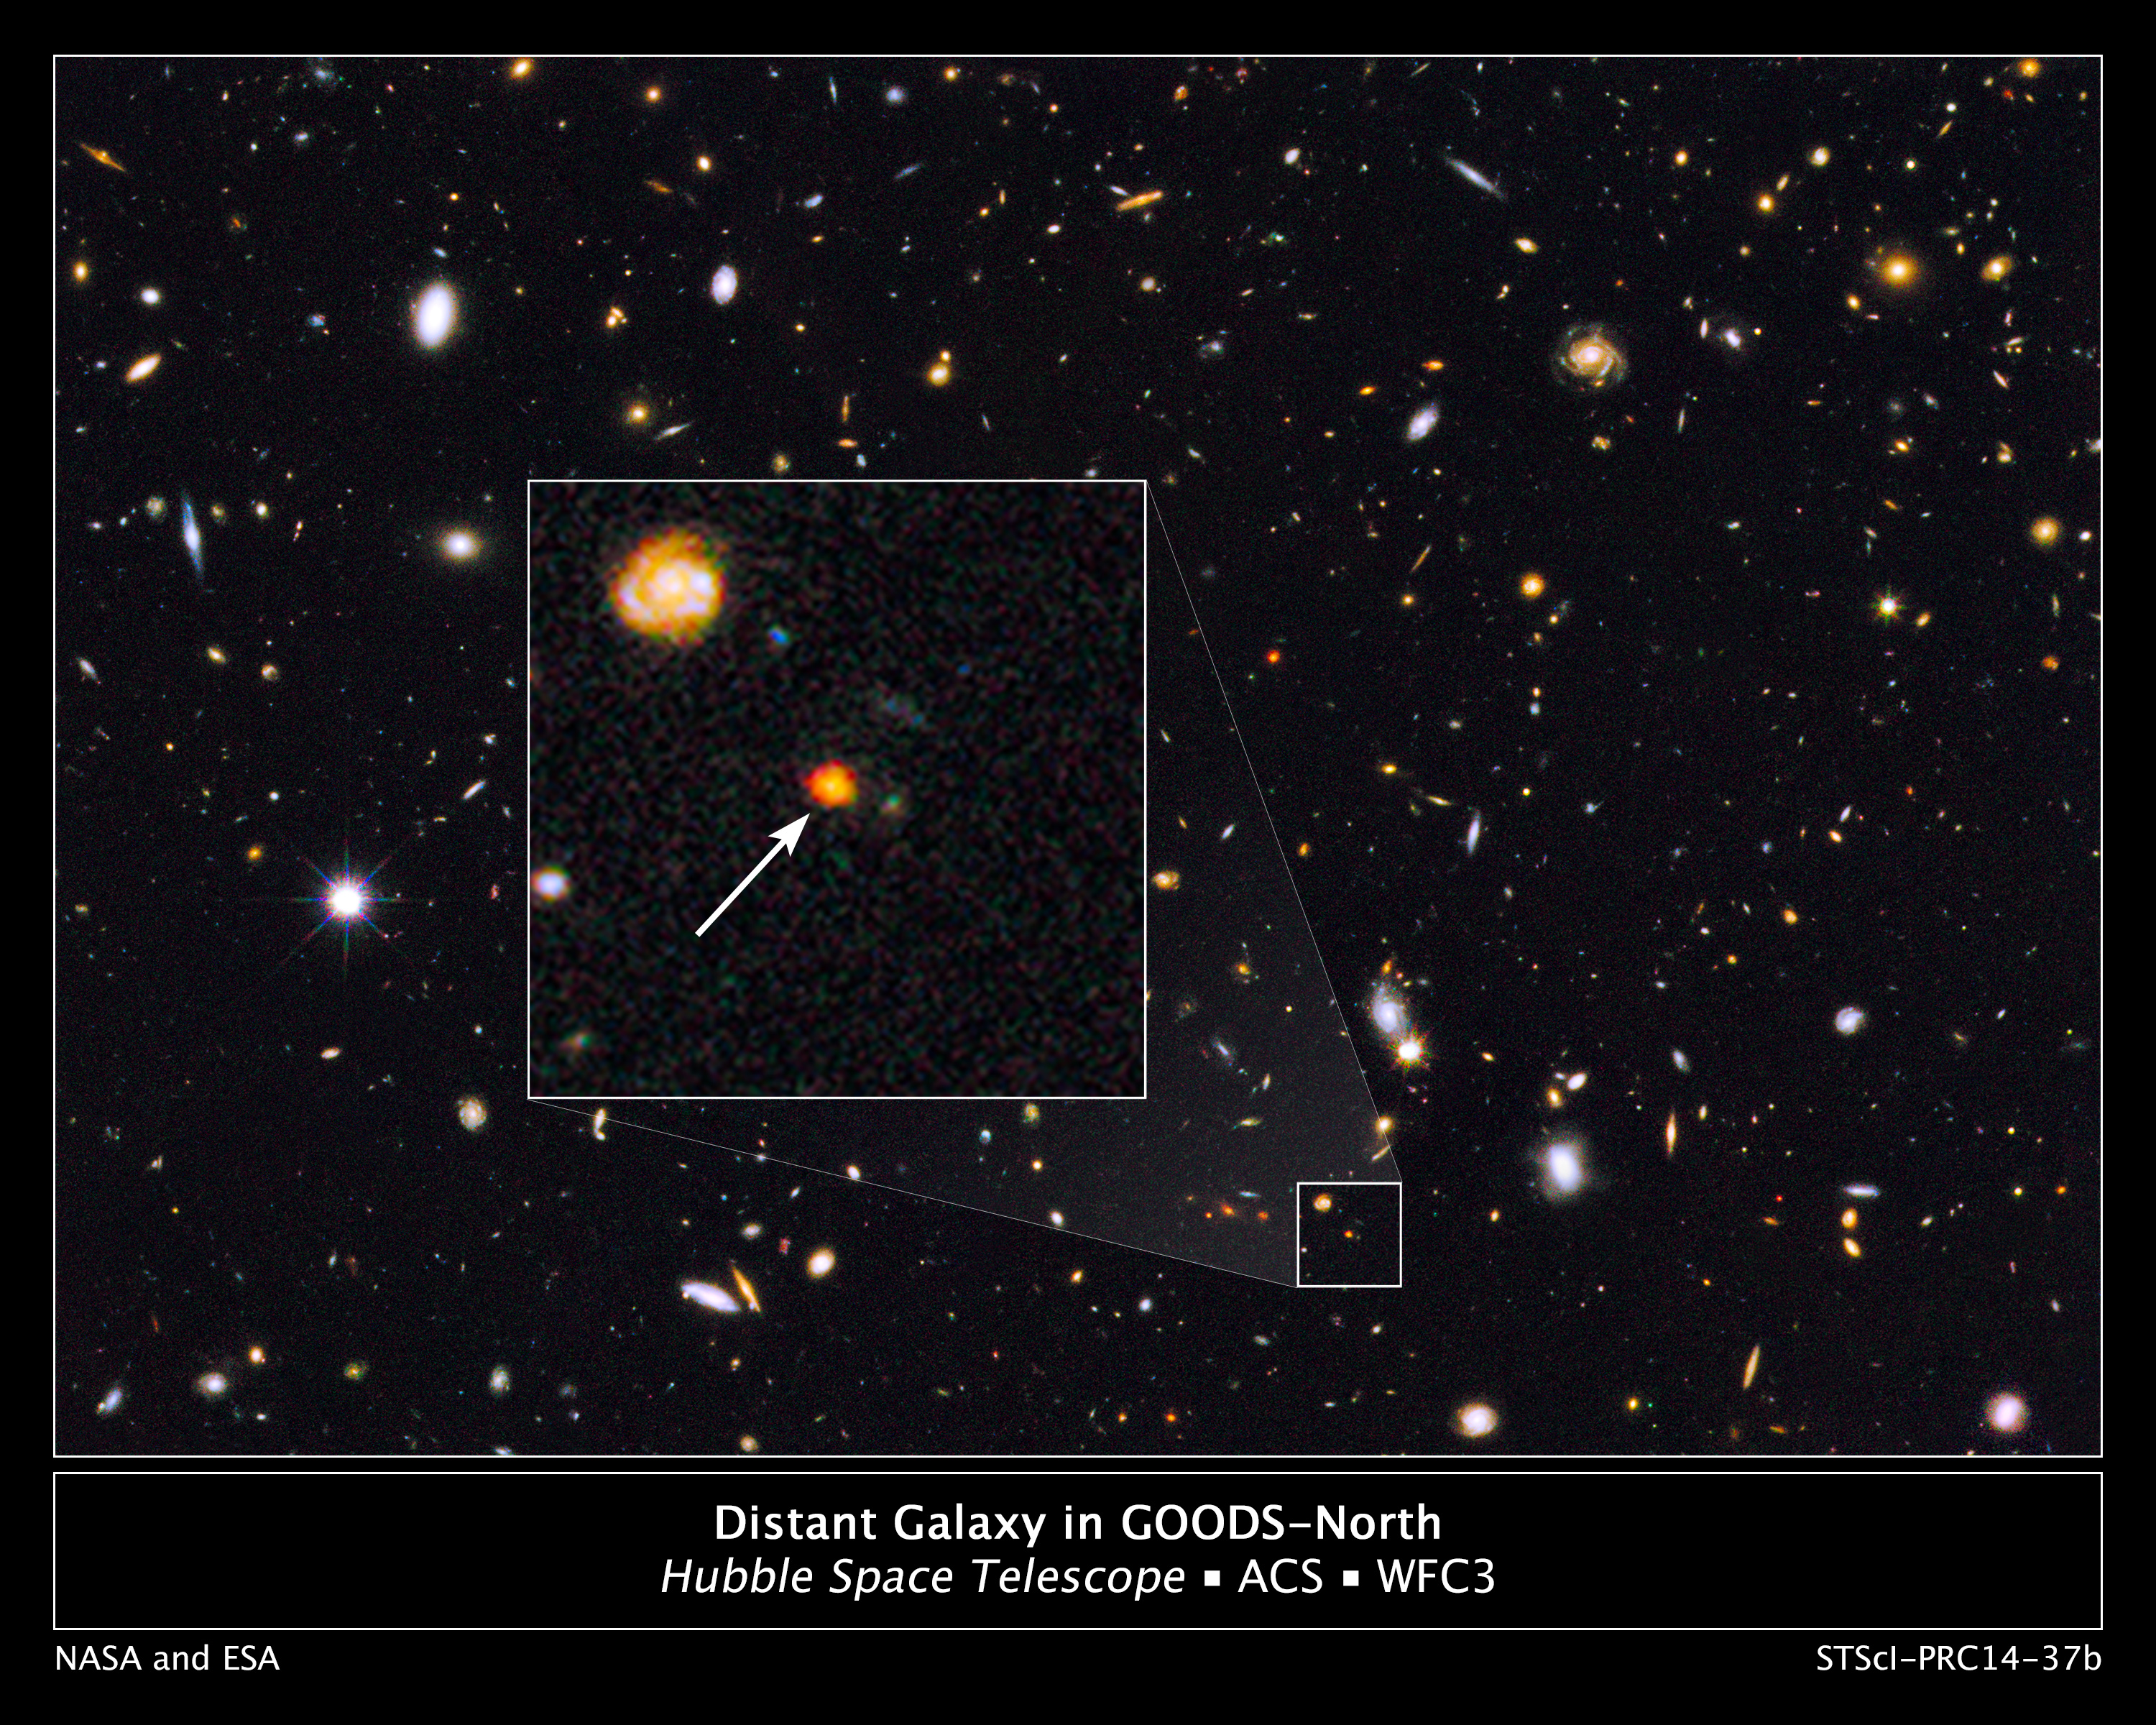

Distant Galaxy in GOODS-North

The core of an emerging galaxy is ablaze with newly formed stars in this never-before-seen view of the early construction phase of an elliptical galaxy. Astronomers spotted the glowing core in this Hubble Space Telescope image from the Great Observatories Origins Deep Survey (GOODS). The arrow in the enlarged inset image points to the growing galaxy's bright, compact core. The galaxy is seen as it appeared 11 billion years ago, just 3 billion years after the Big Bang.

Although only a fraction of the size of the Milky Way, the tiny powerhouse galaxy already contains about twice as many stars as our galaxy, all crammed into a region only 6,000 light-years across. The Milky Way is about 100,000 light-years across. Astronomers think the newly formed galaxy will continue to grow, possibly becoming similar to the giant elliptical galaxies seen today. This barely visible galaxy may be representative of a much larger population of similar objects that are obscured by dust.

The image combines observations taken in near-infrared light with the Wide Field Camera 3 and exposures made in visible light with the Advanced Camera for Surveys.

Credit: NASA, ESA, and G. Illingworth (University of California, Santa Cruz), and the GOODS team